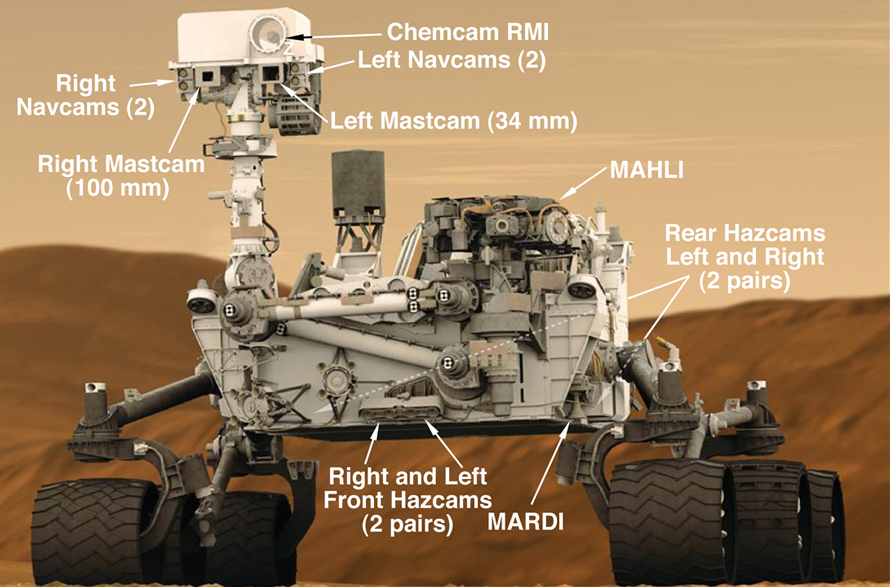

Seventeen Cameras on Curiosity (Artist Concept)

This graphic shows the locations of the cameras on NASA’s Curiosity rover. The rover’s mast features seven cameras: the Remote Micro Imager, part of the Chemistry and Camera suite; four black-and-white Navigation Cameras (two on the left and two on the right) and two color Mast Cameras (Mastcams). The left Mastcam has a 34-millimeter lens and the right Mastcam has a 100-millimeter lens.

There is one camera on the end of a robotic arm that is stowed in this graphic; it is called the Mars Hand Lens Imager (MAHLI).

There are nine cameras hard-mounted to the rover: two pairs of black-and-white Hazard Avoidance Cameras in the front, another two pair mounted to the rear of the rover, (dashed arrows in the graphic) and the color Mars Descent Imager (MARDI).

NASA’s Jet Propulsion Laboratory, a division of the California Institute of Technology, in Pasadena, manages the Mars Science Laboratory mission for the NASA Science Mission Directorate, Washington, and built Curiosity.

Credit: NASA/JPL-Caltech